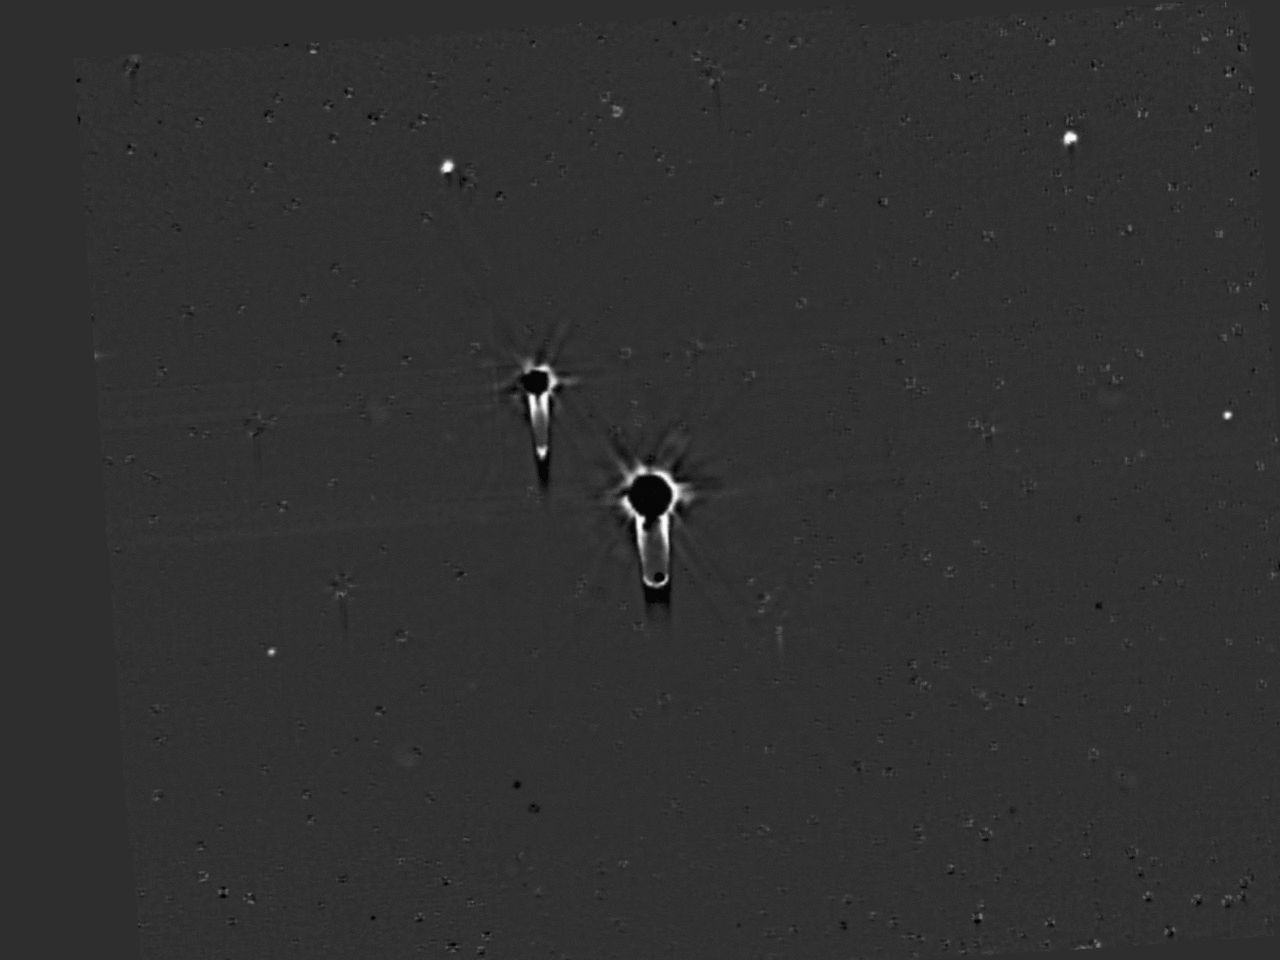

Final Hazard Search

This four-frame movie shows New Horizons’ final deep search for hazardous material around Pluto, obtained on July 1, 2015. These data allow a highly sensitive search for any new moons. The images were taken with the spacecraft’s Long Range Reconnaissance Imager (LORRI) over a 100-minute period, and were the final observations in the series of dedicated searches for hazards in the Pluto system which began on May 11. The images show all five known satellites of Pluto moving in their orbits around the dwarf planet, but analysis of these data has so far not revealed the existence of any additional moons. This means that any undiscovered Plutonian moons further than a few thousand miles from Pluto must be smaller than about 1 mile (1.6 kilometers) in diameter, if their surfaces have similar brightness to Pluto’s big moon Charon. For comparison, Pluto’s faintest known moon, Styx, which is conspicuous in the lower left quadrant of these images, is about 4 miles (7 kilometers) across, assuming the same surface brightness. The absence of additional moons, and also the absence of detectable rings in the hazard search data, imply that the spacecraft is very unlikely to be damaged by collisions with rings, or dust particles ejected from moons, during its high-speed passage through the Pluto system.

The four movie frames were taken at 16:28, 16:38, 17:52, and 18:04 UTC on July 1, from a range of 9.4 million miles (15.2 million kilometers). Each frame is a mosaic of four sets of overlapping images, with a total exposure time of 120 seconds. The images have been heavily processed to remove the glare of Pluto and Charon, and the dense background of stars, though blemishes remain at the locations of many of the brighter stars. The “tails” extending to the right or downward from Pluto and Charon are camera artifacts caused by the extreme overexposure of both objects. Pluto and its five moons Charon, Styx, Nix, Kerberos and Hydra are identified by their initials, and their orbits around the center of gravity of the system (which is located just outside Pluto itself) are also shown.

The Johns Hopkins University Applied Physics Laboratory in Laurel, Maryland, designed, built, and operates the New Horizons spacecraft, and manages the mission for NASA’s Science Mission Directorate. The Southwest Research Institute, based in San Antonio, leads the science team, payload operations and encounter science planning. New Horizons is part of the New Frontiers Program managed by NASA’s Marshall Space Flight Center in Huntsville, Alabama.

Credit: NASA/Johns Hopkins University Applied Physics Laboratory/Southwest Research Institute